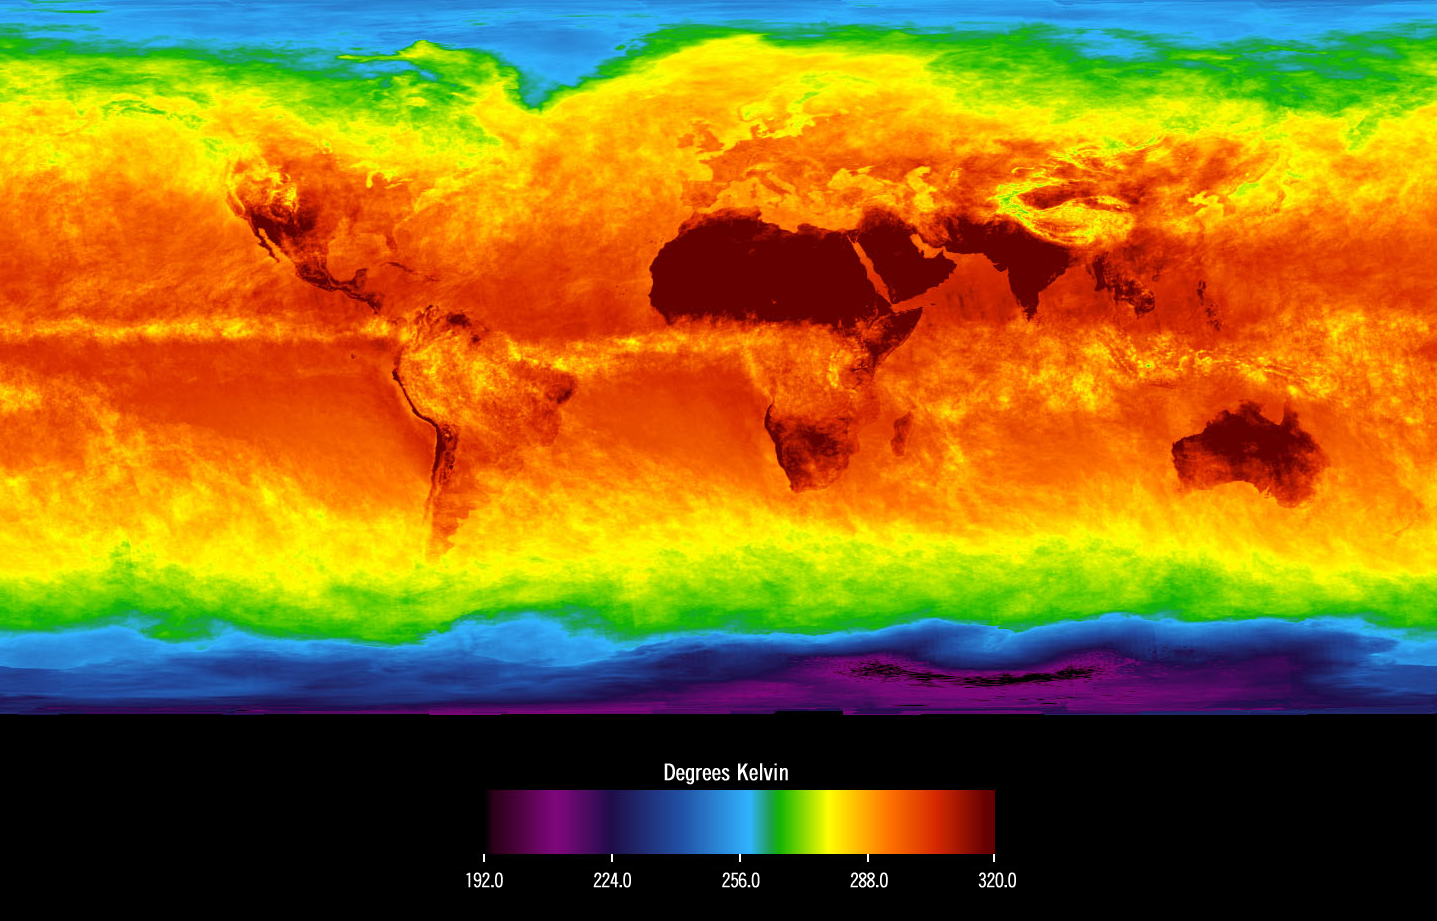

Global Average Brightness Temperature for April 2003

Figure 1

This image shows average temperatures in April, 2003, observed by AIRS at an infrared wavelength that senses either the Earth’s surface or any intervening cloud. Similar to a photograph of the planet taken with the camera shutter held open for a month, stationary features are captured while those obscured by moving clouds are blurred. Many continental features stand out boldly, such as our planet’s vast deserts, and India, now at the end of its long, clear dry season. Also obvious are the high, cold Tibetan plateau to the north of India, and the mountains of North America. The band of yellow encircling the planet’s equator is the Intertropical Convergence Zone (ITCZ), a region of persistent thunderstorms and associated high, cold clouds. The ITCZ merges with the monsoon systems of Africa and South America. Higher latitudes are increasingly obscured by clouds, though some features like the Great Lakes, the British Isles and Korea are apparent. The highest latitudes of Europe and Eurasia are completely obscured by clouds, while Antarctica stands out cold and clear at the bottom of the image.

About AIRS
The Atmospheric Infrared Sounder, AIRS, in conjunction with the Advanced Microwave Sounding Unit, AMSU, senses emitted infrared and microwave radiation from Earth to provide a three-dimensional look at Earth’s weather and climate. Working in tandem, the two instruments make simultaneous observations all the way down to Earth’s surface, even in the presence of heavy clouds. With more than 2,000 channels sensing different regions of the atmosphere, the system creates a global, three-dimensional map of atmospheric temperature and humidity, cloud amounts and heights, greenhouse gas concentrations, and many other atmospheric phenomena. Launched into Earth orbit in 2002, the AIRS and AMSU instruments fly onboard NASA’s Aqua spacecraft and are managed by NASA’s Jet Propulsion Laboratory in Pasadena, Calif., under contract to NASA. JPL is a division of the California Institute of Technology in Pasadena.

Credit: NASA/JPL